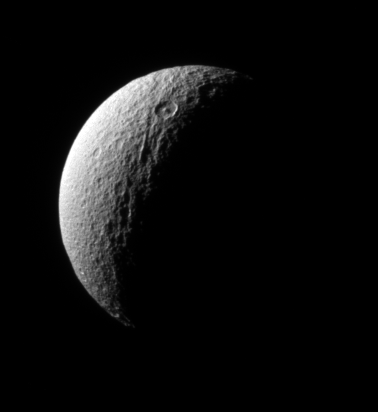

Cratered Crescent

The Cassini spacecraft surveys the ancient, craggy surface of Tethys, sighting the crater Telemachus with its prominent central peak.

The view is toward the north pole of Tethys (1,071 kilometers, or 665 miles across). Lit terrain seen here is on the moon’s Saturn-facing side.

The image was taken in visible light with the Cassini spacecraft narrow-angle camera on Oct. 29, 2006 at a distance of approximately 641,000 kilometers (398,000 miles) from Tethys and at a Sun-Tethys-spacecraft, or phase, angle of 111 degrees. Image scale is 4 kilometers (2 miles) per pixel.

The Cassini-Huygens mission is a cooperative project of NASA, the European Space Agency and the Italian Space Agency. The Jet Propulsion Laboratory, a division of the California Institute of Technology in Pasadena, manages the mission for NASA’s Science Mission Directorate, Washington, D.C. The Cassini orbiter and its two onboard cameras were designed, developed and assembled at JPL. The imaging operations center is based at the Space Science Institute in Boulder, Colo.

Credit: NASA/JPL/Space Science Institute